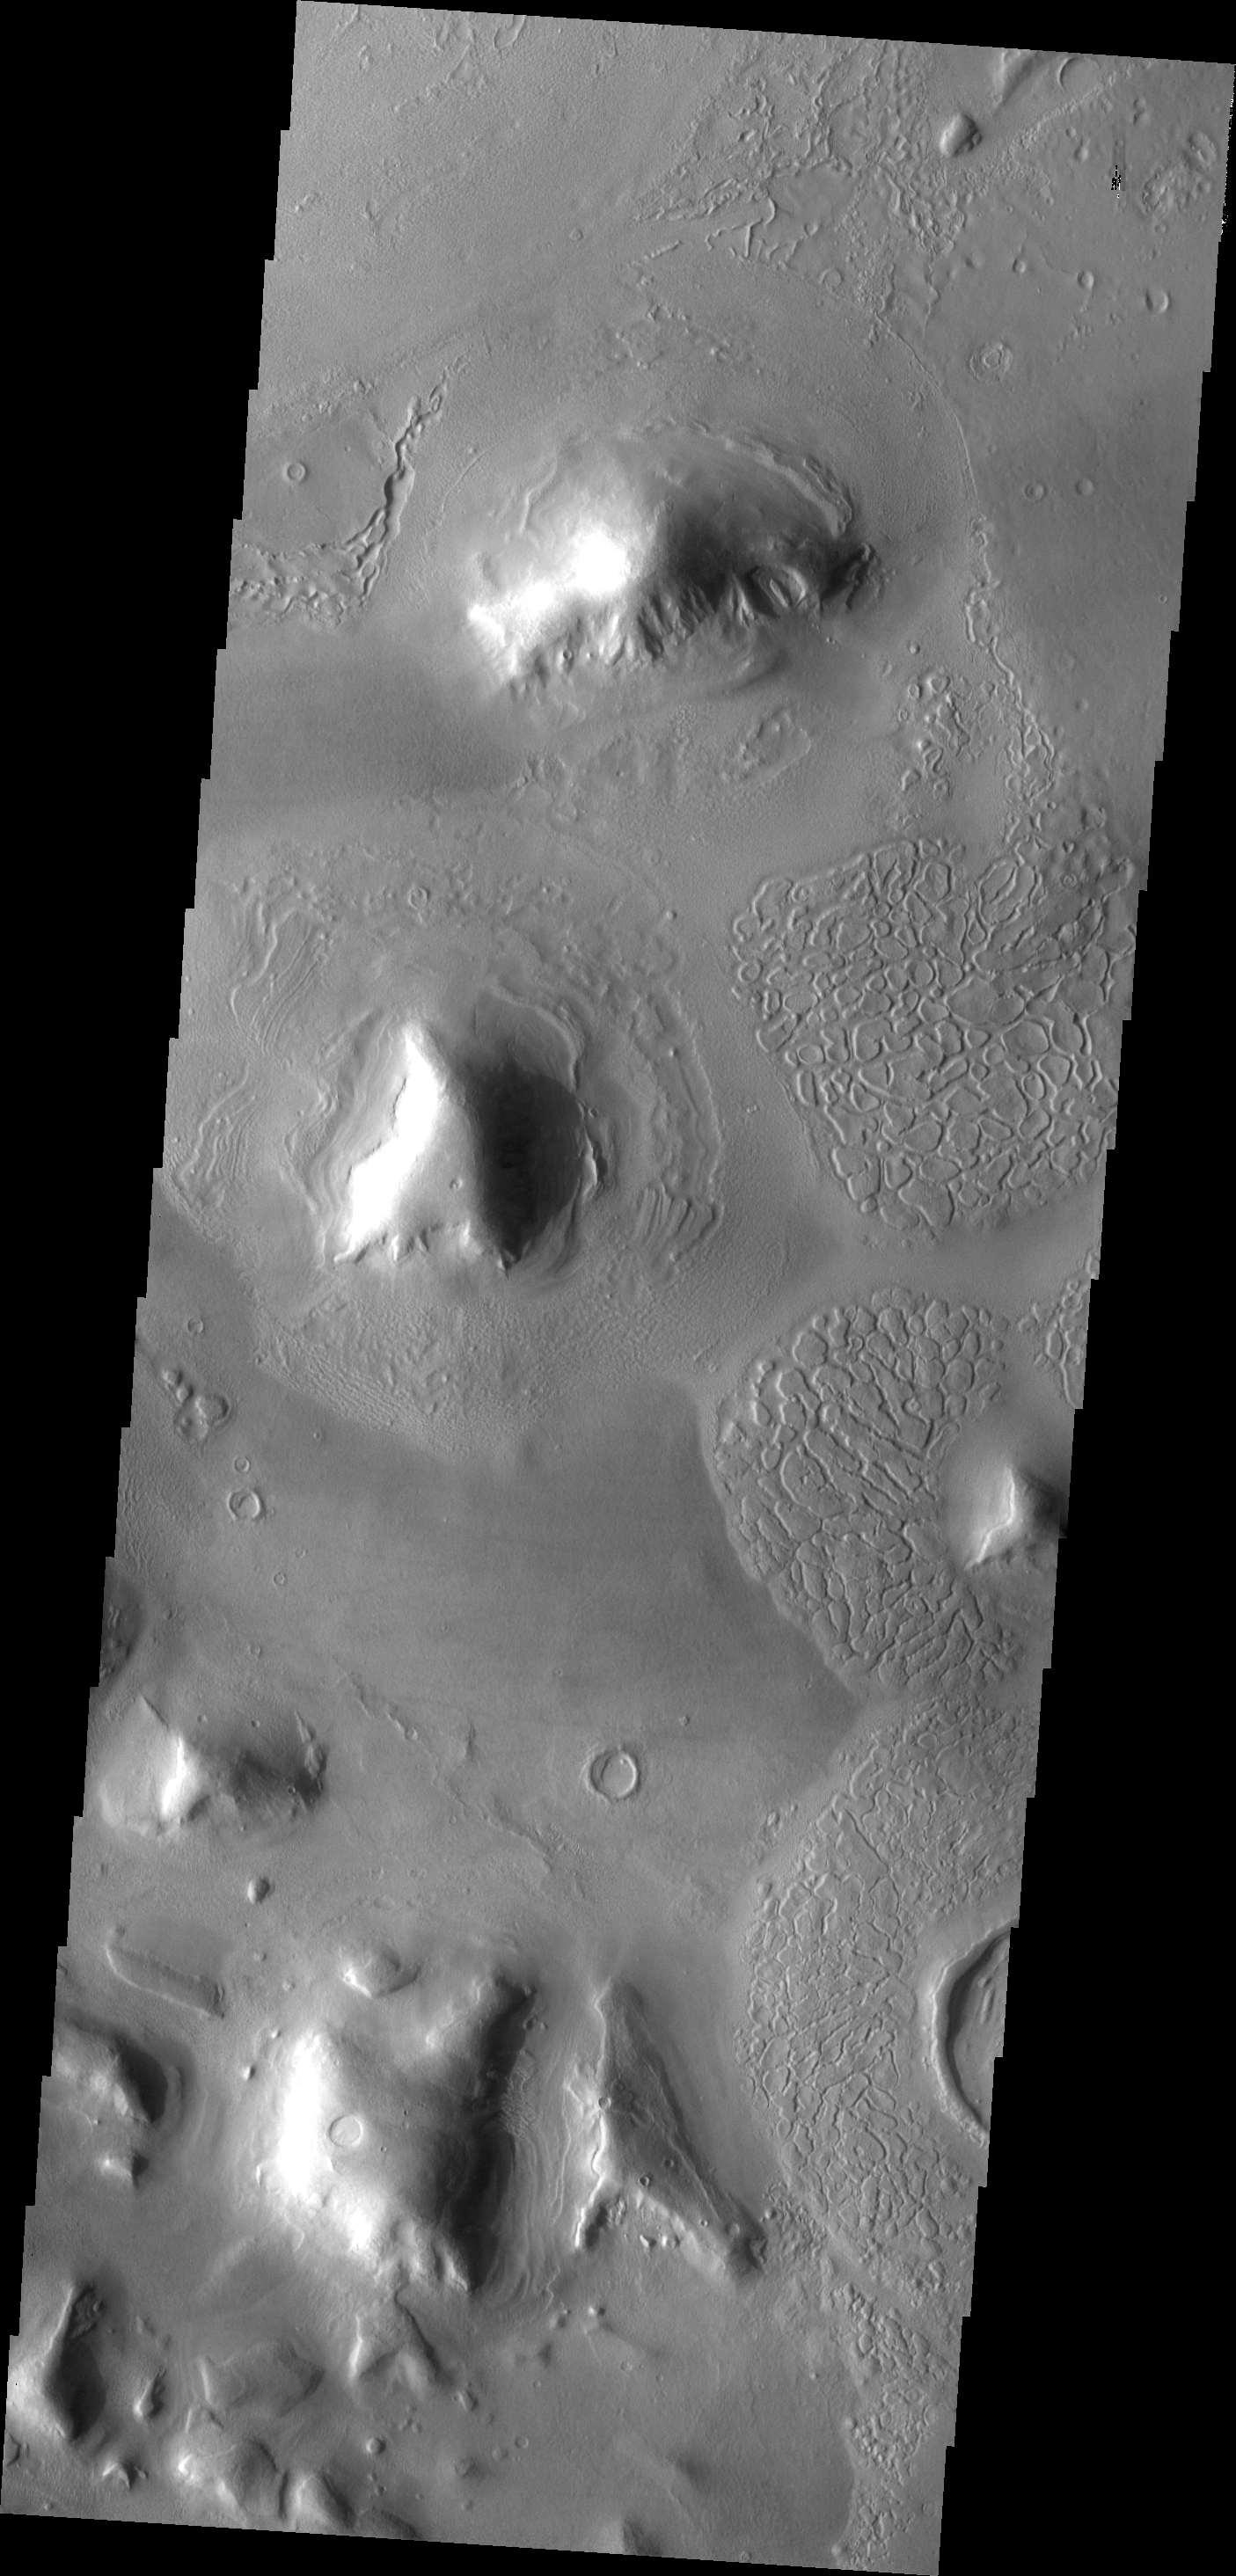

Texture

The many small hills and mesas of Deuteronlilus Mensae are surrounded by debris. This VIS image illustrates some of the different textures that are found in the debris aprons.

Image information: VIS instrument. Latitude 44.2N, Longitude 26.7E. 19 meter/pixel resolution.

Please see the THEMIS Data Citation Note for details on crediting THEMIS images.

Note: this THEMIS visual image has not been radiometrically nor geometrically calibrated for this preliminary release. An empirical correction has been performed to remove instrumental effects. A linear shift has been applied in the cross-track and down-track direction to approximate spacecraft and planetary motion. Fully calibrated and geometrically projected images will be released through the Planetary Data System in accordance with Project policies at a later time.

NASA’s Jet Propulsion Laboratory manages the 2001 Mars Odyssey mission for NASA’s Office of Space Science, Washington, D.C. The Thermal Emission Imaging System (THEMIS) was developed by Arizona State University, Tempe, in collaboration with Raytheon Santa Barbara Remote Sensing. The THEMIS investigation is led by Dr. Philip Christensen at Arizona State University. Lockheed Martin Astronautics, Denver, is the prime contractor for the Odyssey project, and developed and built the orbiter. Mission operations are conducted jointly from Lockheed Martin and from JPL, a division of the California Institute of Technology in Pasadena.

Credit: NASA/JPL/ASU